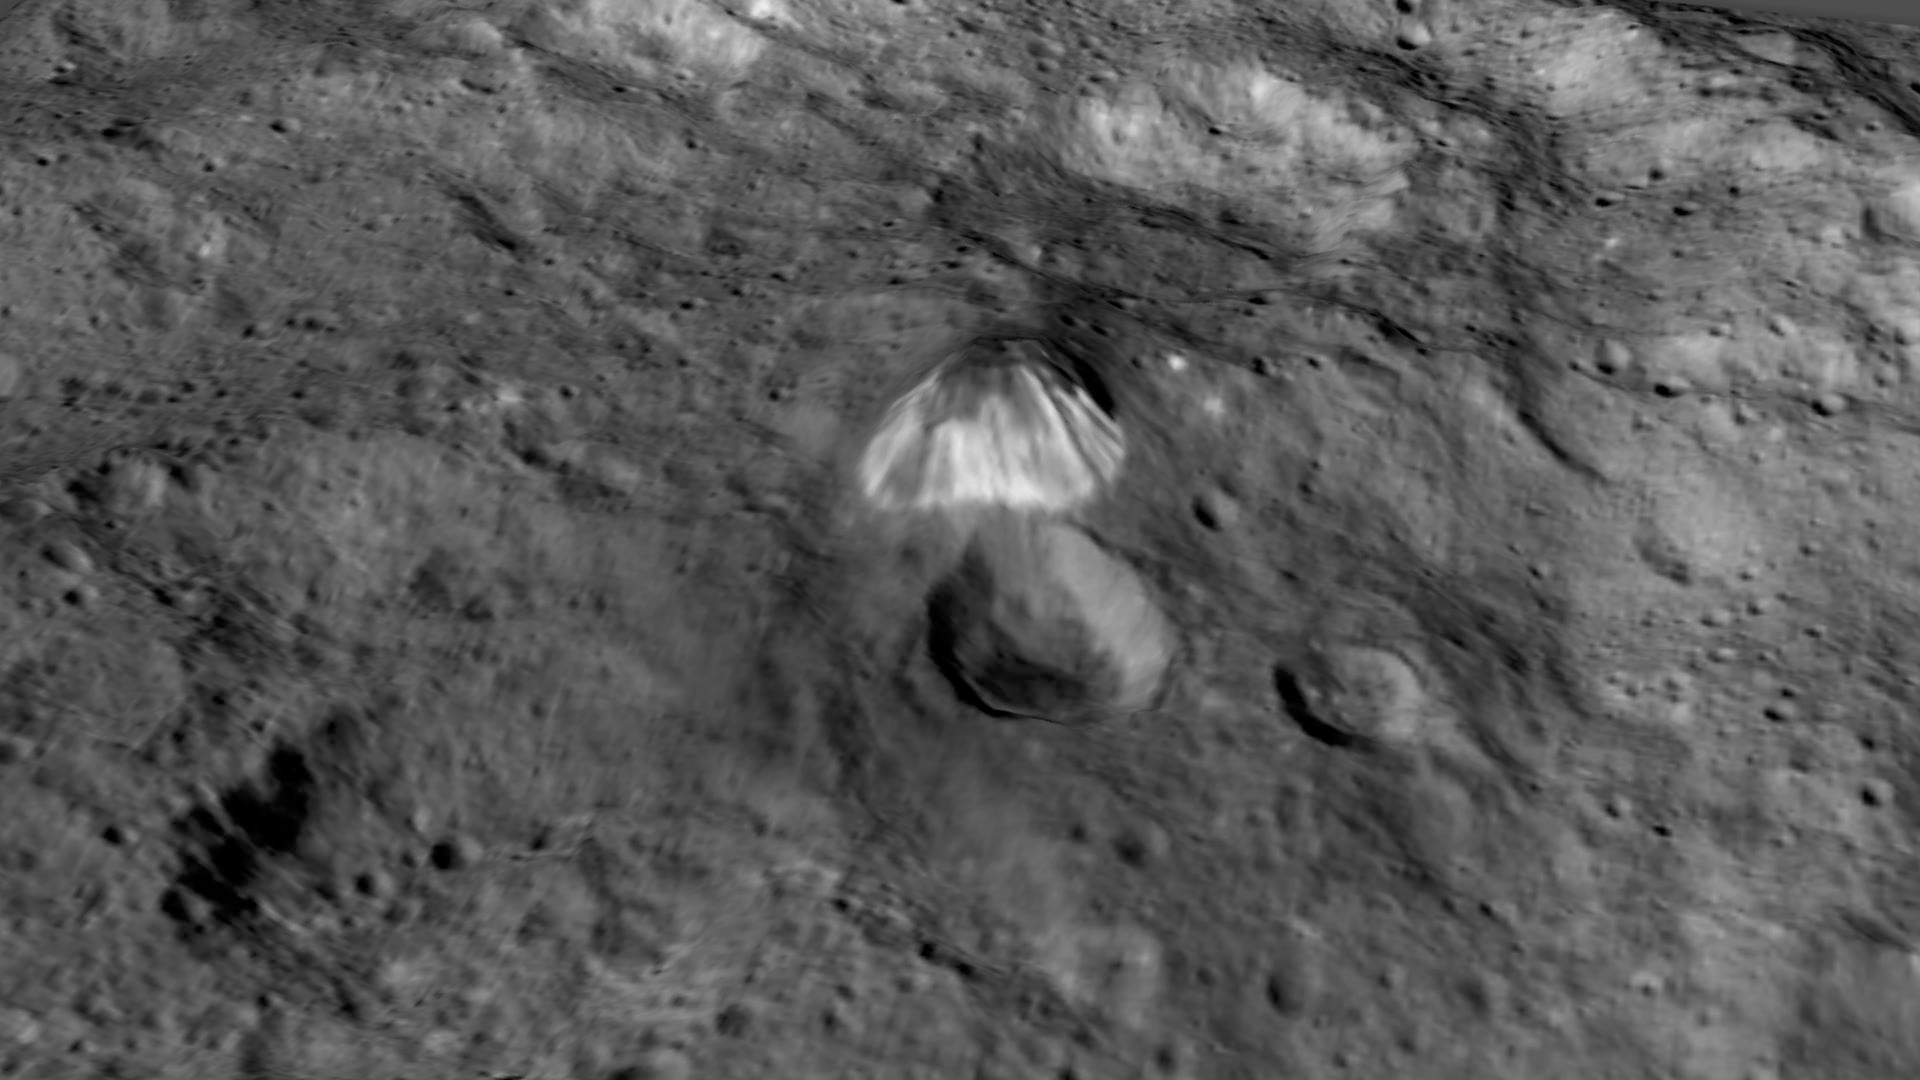

Tall Mountain: Enhanced View

Among the highest features seen on Ceres so far is a mountain about 4 miles (6 kilometers) high, which is roughly the elevation of Mount McKinley in Alaska’s Denali National Park.

This image comes from an animation, shown in PIA19619, generated using data from NASA’s Dawn spacecraft. Vertical relief has been exaggerated by a factor of five. Exaggerating the relief helps scientists understand and visualize the topography much more easily, and highlights features that are sometimes subtle.

Dawn’s mission is managed by JPL for NASA’s Science Mission Directorate in Washington. Dawn is a project of the directorate’s Discovery Program, managed by NASA’s Marshall Space Flight Center in Huntsville, Alabama. UCLA is responsible for overall Dawn mission science. Orbital ATK, Inc., in Dulles, Virginia, designed and built the spacecraft. The German Aerospace Center, the Max Planck Institute for Solar System Research, the Italian Space Agency and the Italian National Astrophysical Institute are international partners on the mission team.

Credit: NASA/JPL-Caltech/UCLA/MPS/DLR/IDA/LPI